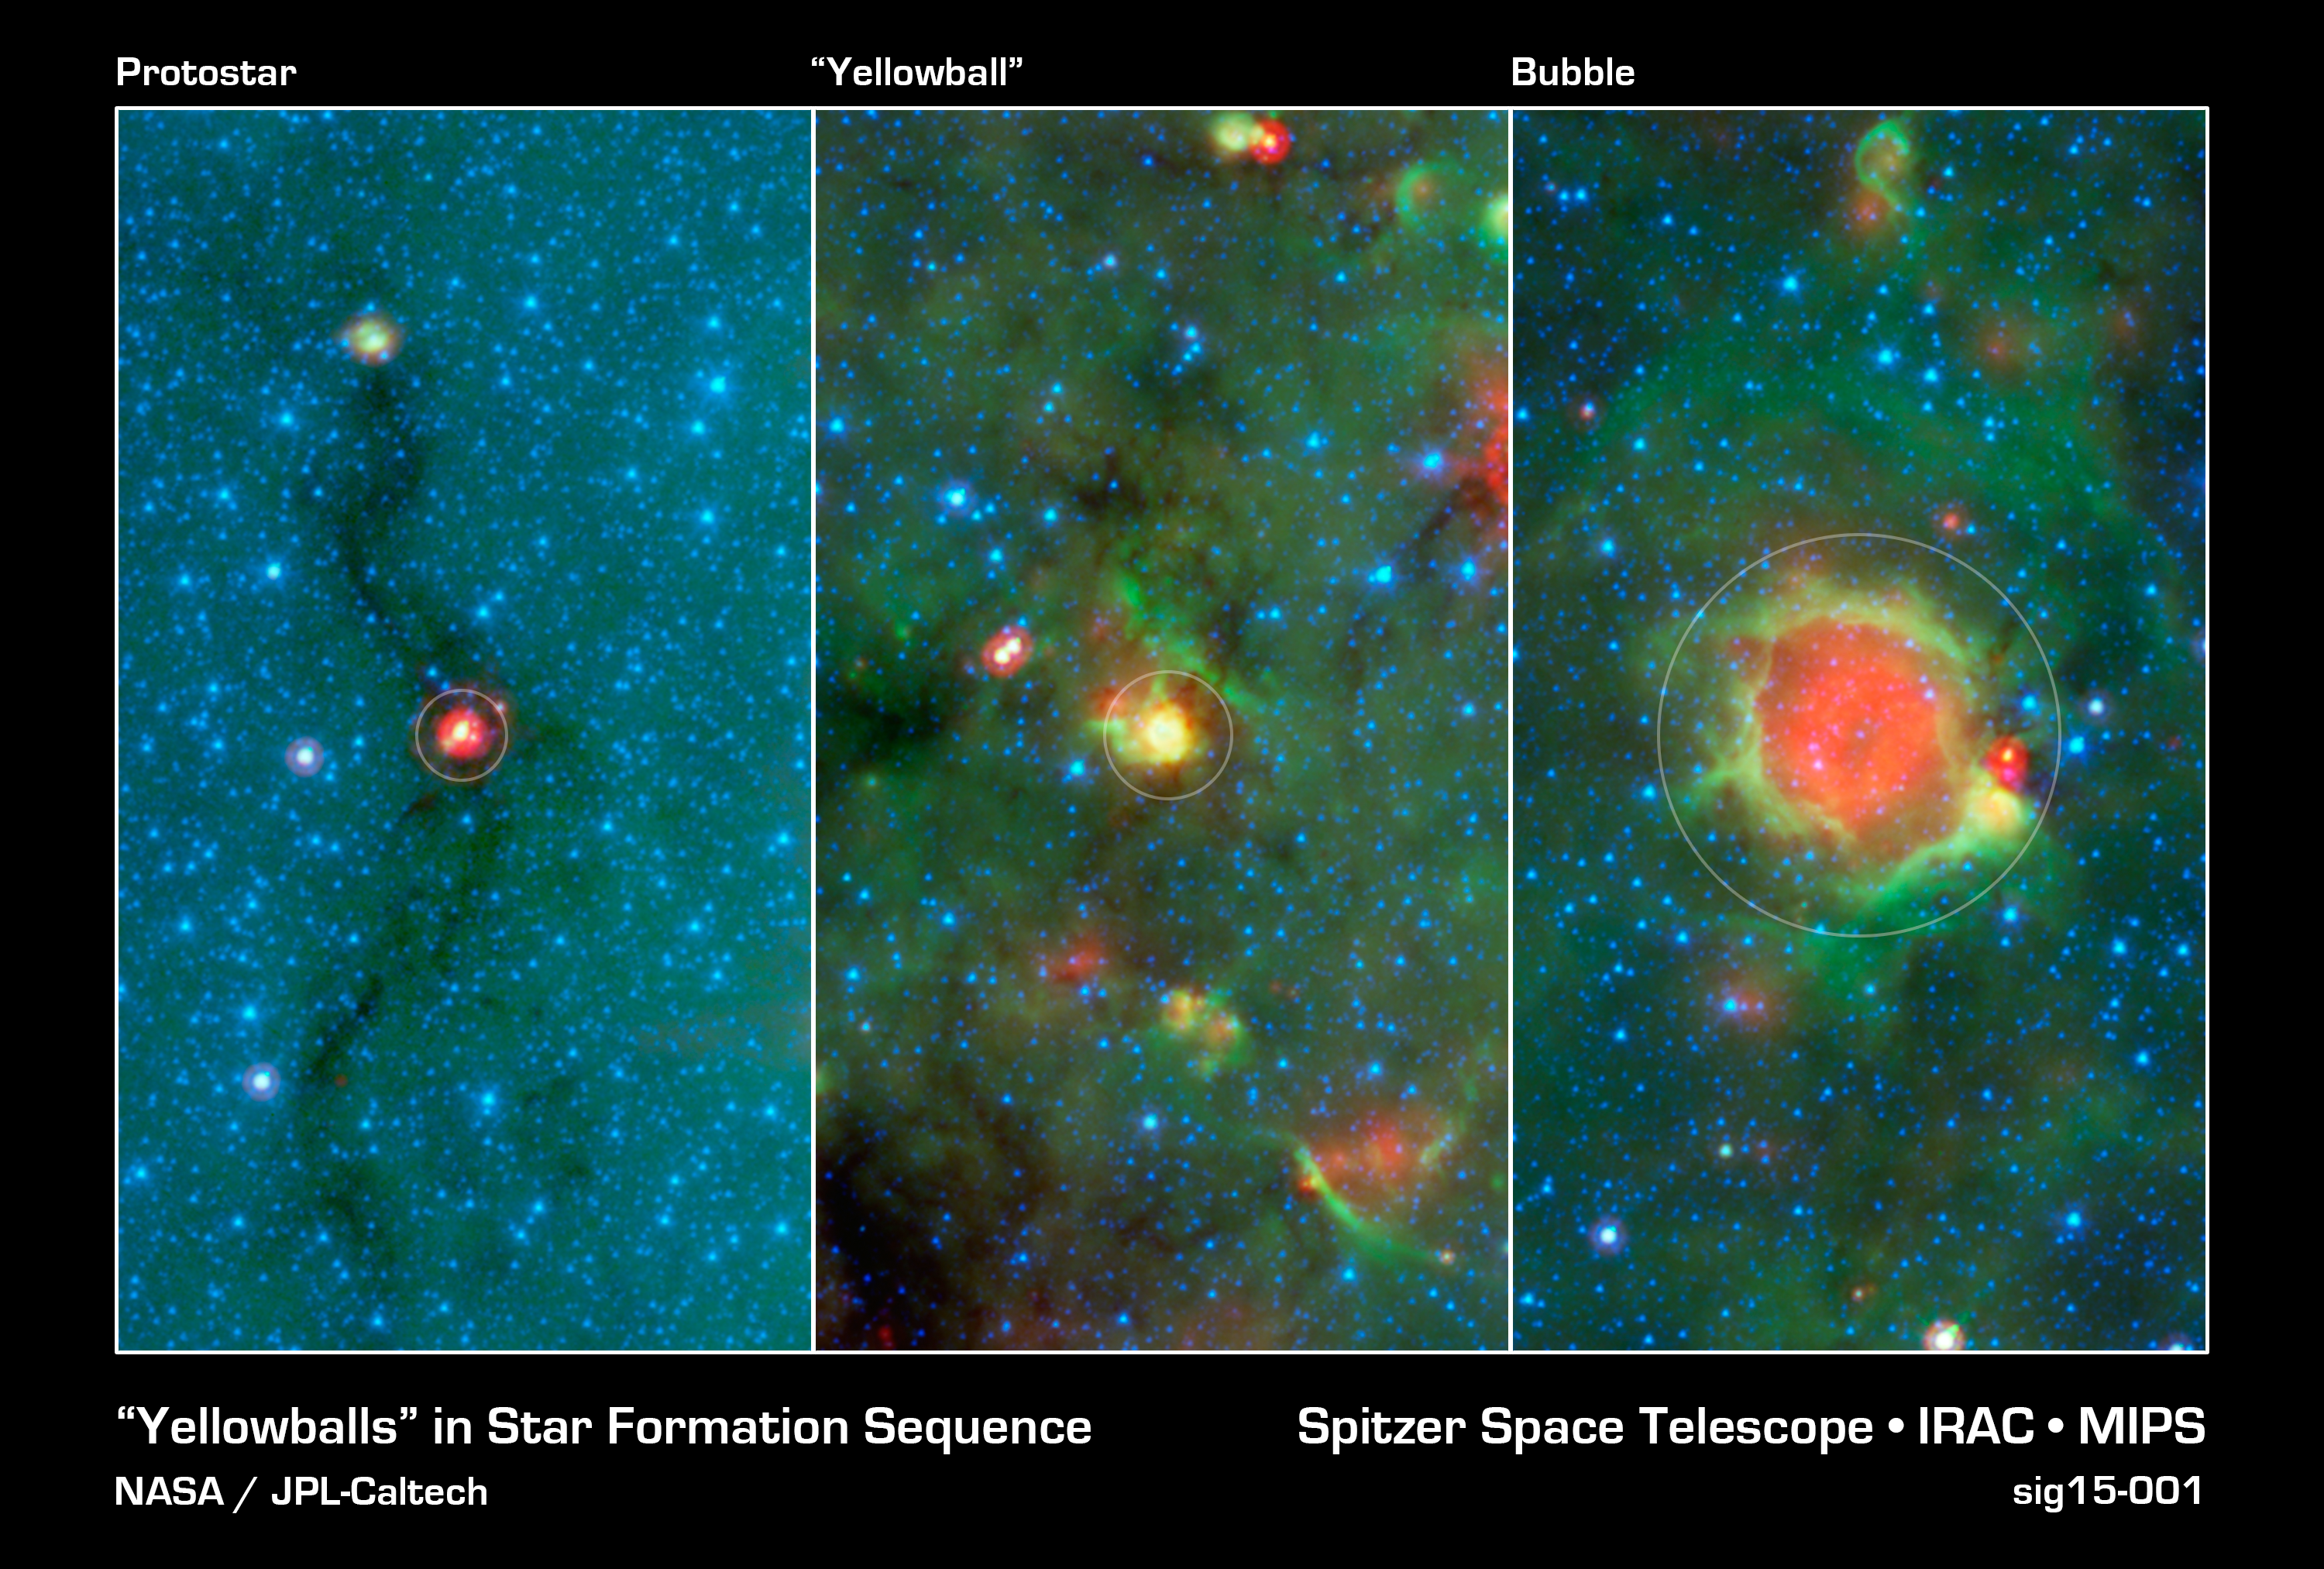

Evolution of a Massive Star

This series of images show three evolutionary phases of massive star formation, as pictured in infrared images from NASA's Spitzer Space Telescope. The stars start out in thick cocoon of dust (left), evolve into hotter features dubbed "yellowballs" (center); and finally, blow out cavities in the surrounding dust and gas, resulting in green-rimmed bubbles with red centers (right). The process shown here takes roughly a million years. Even the oldest phase shown here is fairly young, as massive stars live a few million years. Eventually, the stars will migrate away from their birth clouds.

In this image, infrared light of 3.6 microns is blue; 8-micron light is green; and 24-micron light is red.

Credit: NASA/JPL-Caltech